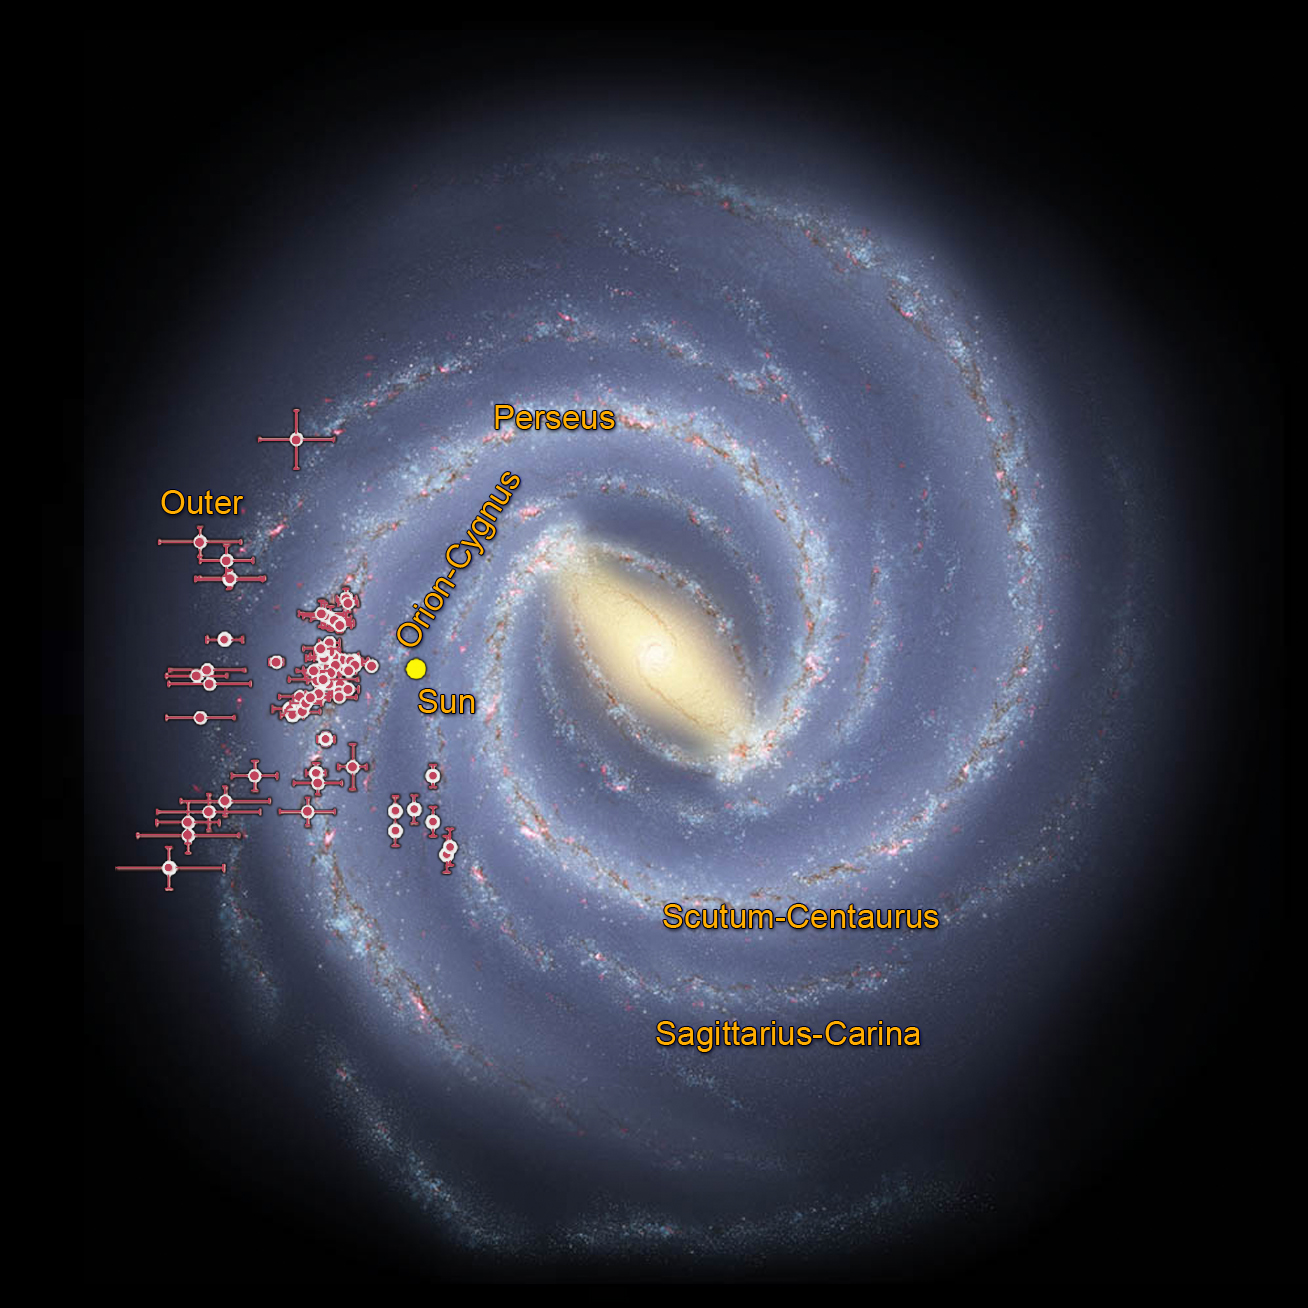

Tracing the Arms of our Milky Way Galaxy

Astronomers using data from NASA’s Wide-field Infrared Survey Explorer, or WISE, are helping to trace the shape of our Milky Way galaxy’s spiral arms. This illustration shows where WISE data revealed clusters of young stars shrouded in dust, called embedded clusters, which are known to reside in spiral arms. The bars represent uncertainties in the data. The nearly 100 clusters shown here were found in the arms called Perseus, Sagittarius-Carina, and Outer — three of the galaxy’s four proposed primary arms. Our sun resides in a spur to an arm, or a minor arm, called Orion Cygnus.

Another artist’s version of this image based on Spitzer data can be seen at PIA10748.

JPL manages and operates WISE for NASA’s Science Mission Directorate in Washington. The spacecraft was put into hibernation mode in 2011, after it scanned the entire sky twice, thereby completing its main objectives. In September 2013, WISE was reactivated, renamed NEOWISE and assigned a new mission to assist NASA’s efforts to identify potentially hazardous near-Earth objects.

Credit: NASA/JPL-Caltech/Federal University of Rio Grande do Sul